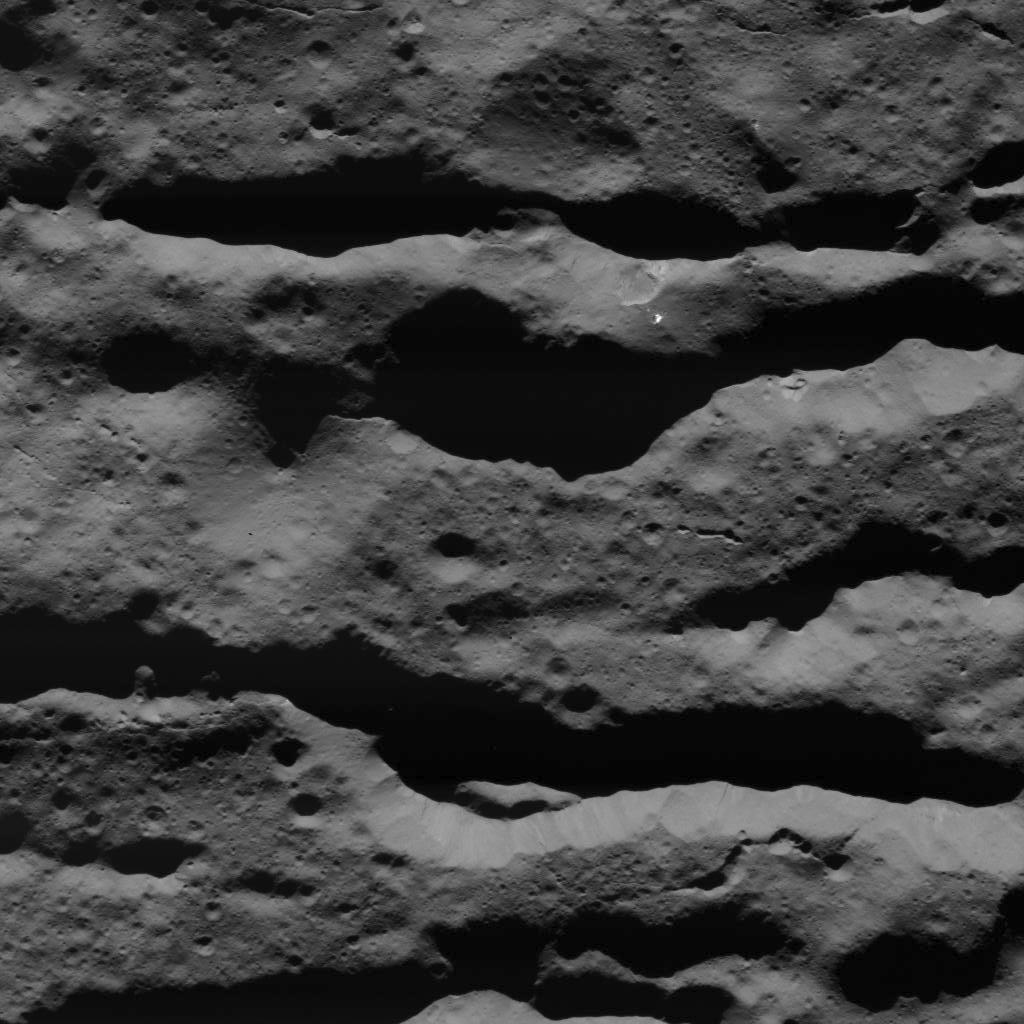

Deep Fractures in Occator Crater

This image was obtained by NASA’s Dawn spacecraft on July 31, 2018 from an altitude of about 31 miles (50 kilometers).

The center of this picture is located at about 45.4 degrees south latitude and 252.8 degrees east longitude.

Dawn’s mission is managed by JPL for NASA’s Science Mission Directorate in Washington. Dawn is a project of the directorates Discovery Program, managed by NASA’s Marshall Space Flight Center in Huntsville, Alabama. JPL is responsible for overall Dawn mission science. Orbital ATK Inc., in Dulles, Virginia, designed and built the spacecraft. The German Aerospace Center, Max Planck Institute for Solar System Research, Italian Space Agency and Italian National Astrophysical Institute are international partners on the mission team.

Credit: NASA/JPL-Caltech/UCLA/MPS/DLR/IDA